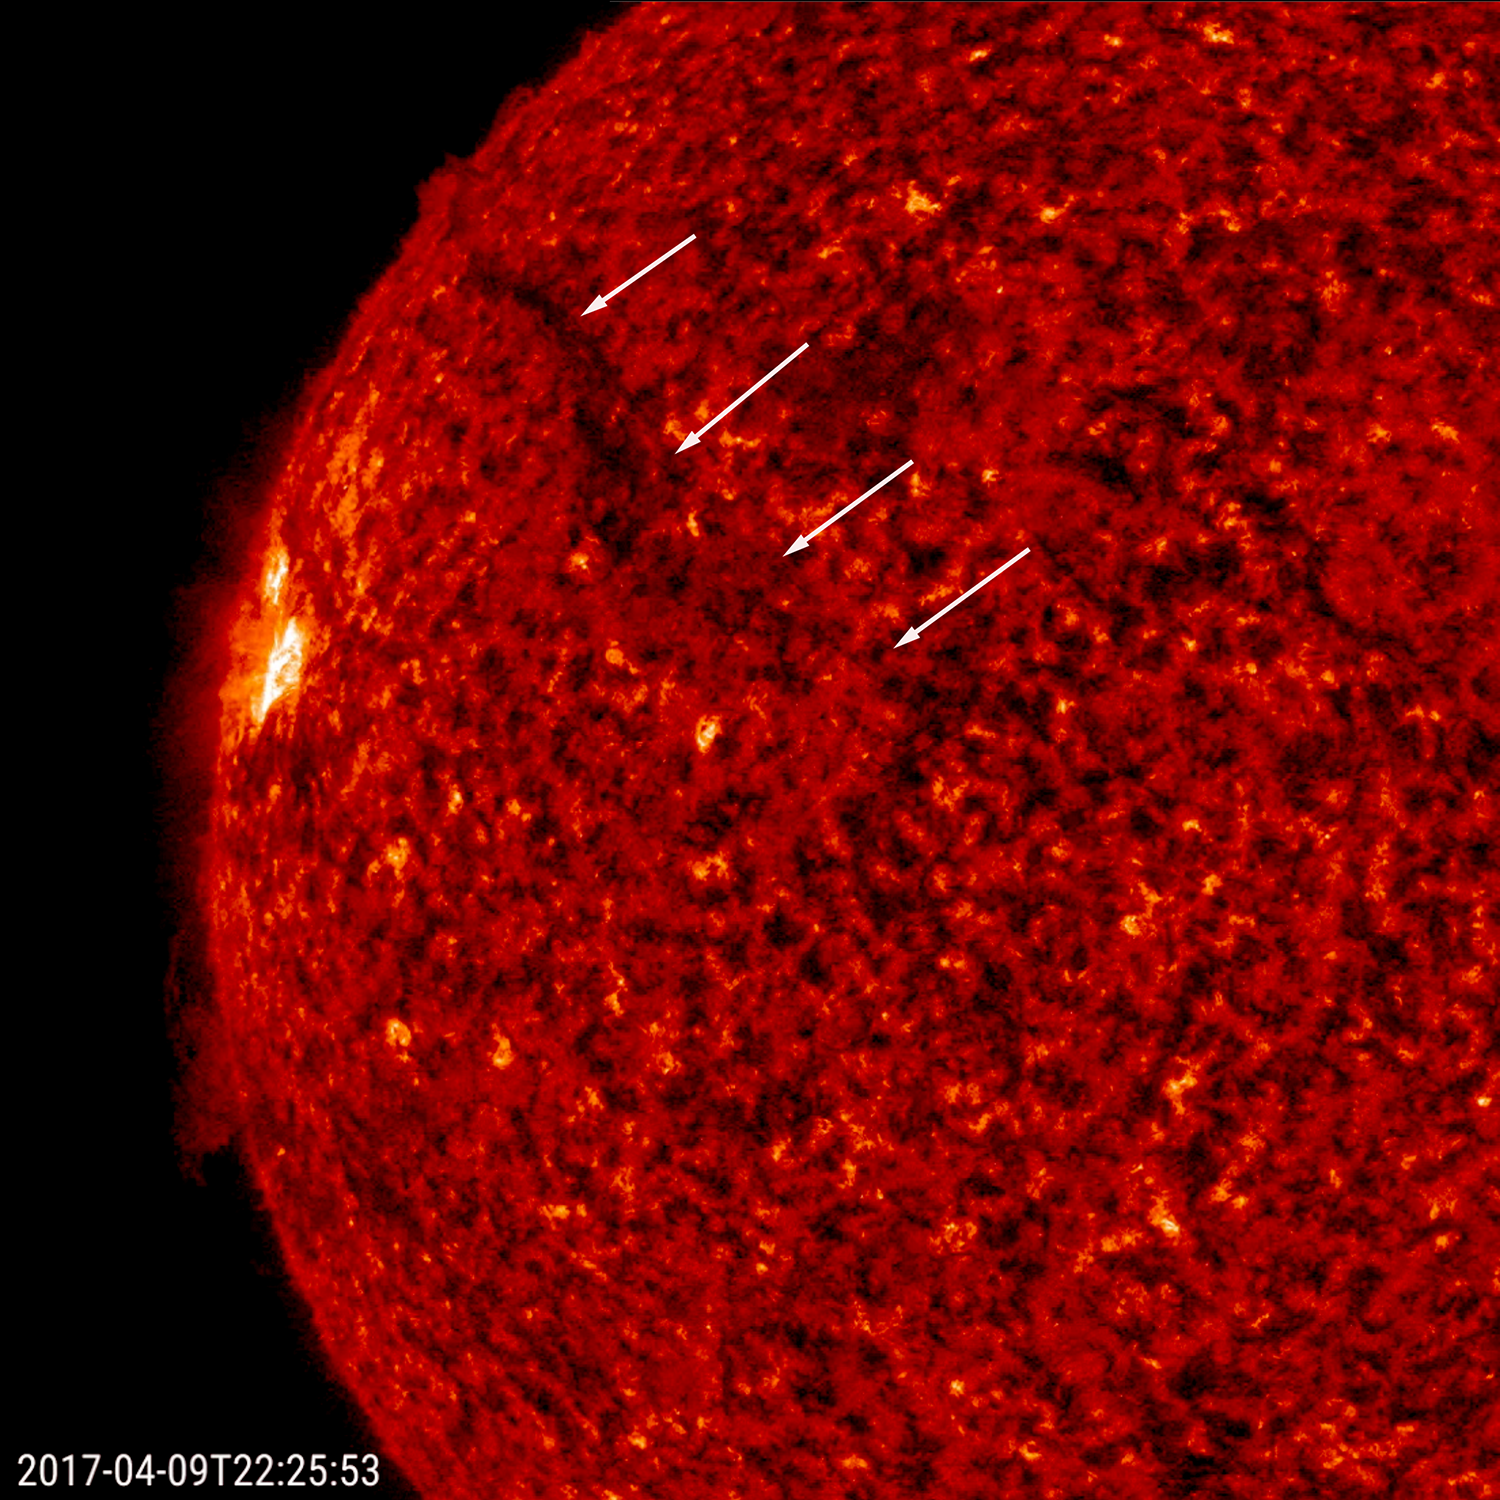

Filament Breakaway

A dark, elongated filament rose up and broke to the lower left and out from the sun (Apr.9-10, 2017). Filaments are cooler clouds of plasma tethered above the sun’s surface by magnetic forces. They are notoriously unstable and tend not to last more than a few days before they collapse into the sun or break away into space. The video, taken in extreme ultraviolet light, covers about nine hours of activity.

Movies
PIA21592_filament_break_left304_big.mp4
PIA21592_filament_break_left304_sm.mp4

SDO is managed by NASA’s Goddard Space Flight Center, Greenbelt, Maryland, for NASA’s Science Mission Directorate, Washington. Its Atmosphere Imaging Assembly was built by the Lockheed Martin Solar Astrophysics Laboratory (LMSAL), Palo Alto, California.

Credit: NASA/GSFC/Solar Dynamics Observatory